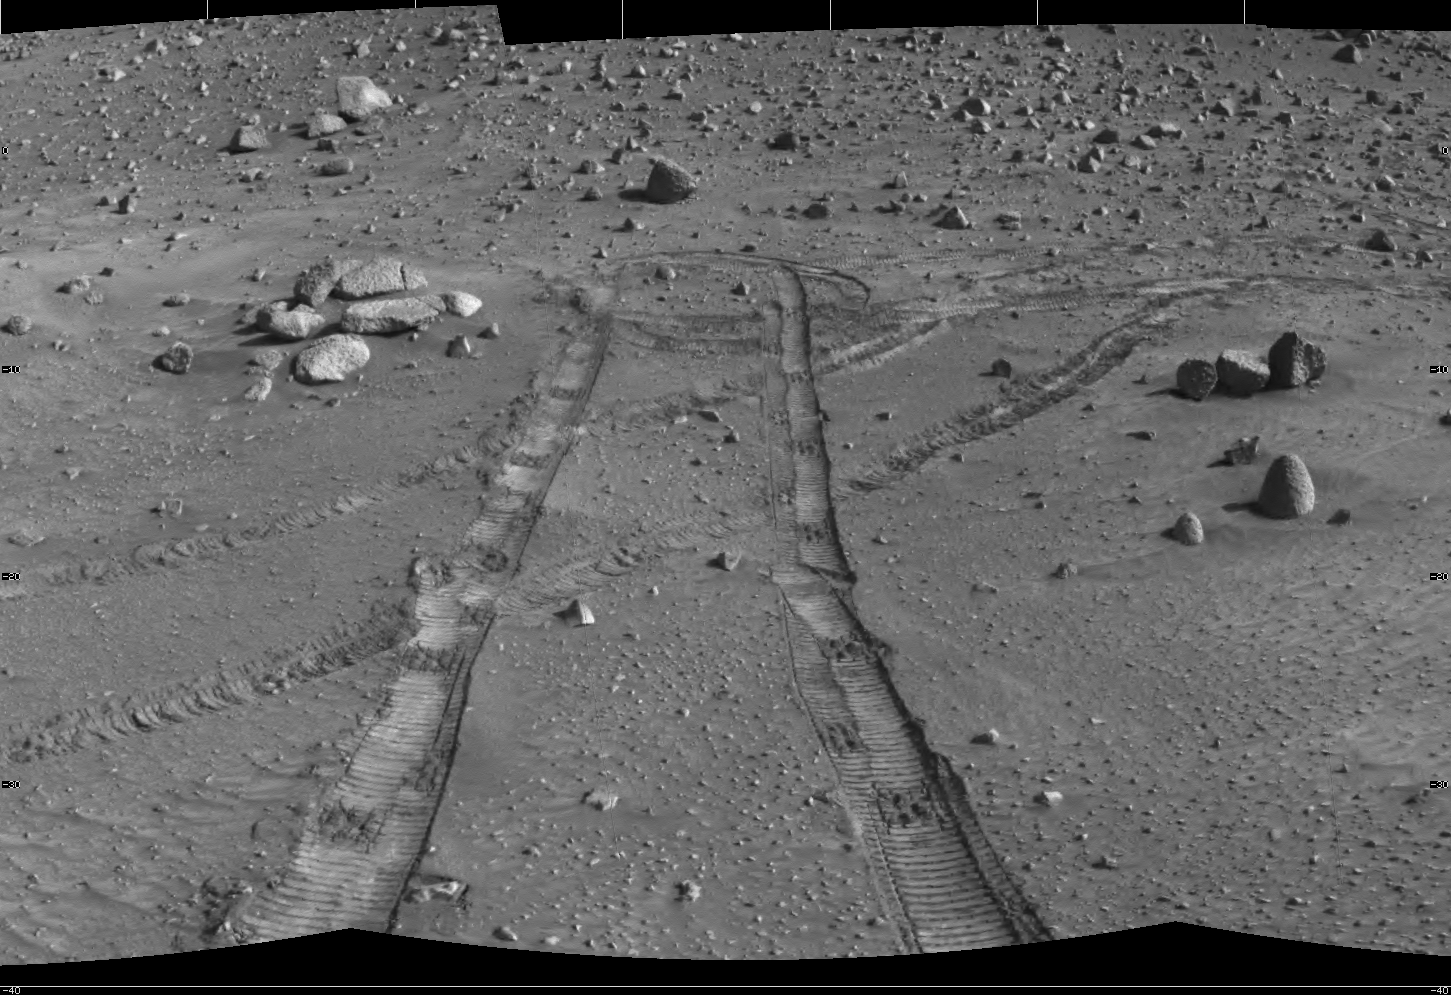

The Zen-Like Quality of Mars

Like a circular ripple intersecting a flowing stream, the tracks created by NASA’s Spirit rover are reminiscent of a Zen rock garden. Highly prized in Japan, such gardens use rocks and raked gravel to suggest entire landscapes of islands, seas, and streams. A centuries-old Buddhist and Taoist tradition, the creation and contemplation of rock gardens serves to reduce the complexity of life and allow the individual to develop inner calm, though whether or not Spirit is developing robotic inner calm may be open to speculation.

Spirit took this mosaic of images with the navigation camera on martian day, or sol, 476 (May 5, 2005), at the end of a drive. Spirit previously had to abandon climbing hills on Sol 455 (April 14, 2005) because of steep slopes. The backtracking was fortuitous, allowing the science team to discover layered outcrops of rock that had been overlooked on the first drive past this area. Since then, Spirit has been examining those “Methuselah” outcrops in the “Columbia Hills” for several weeks. This mosaic looks back at the tracks Spirit left while backtracking and heading to “Methuselah.”

Credit: NASA/JPL